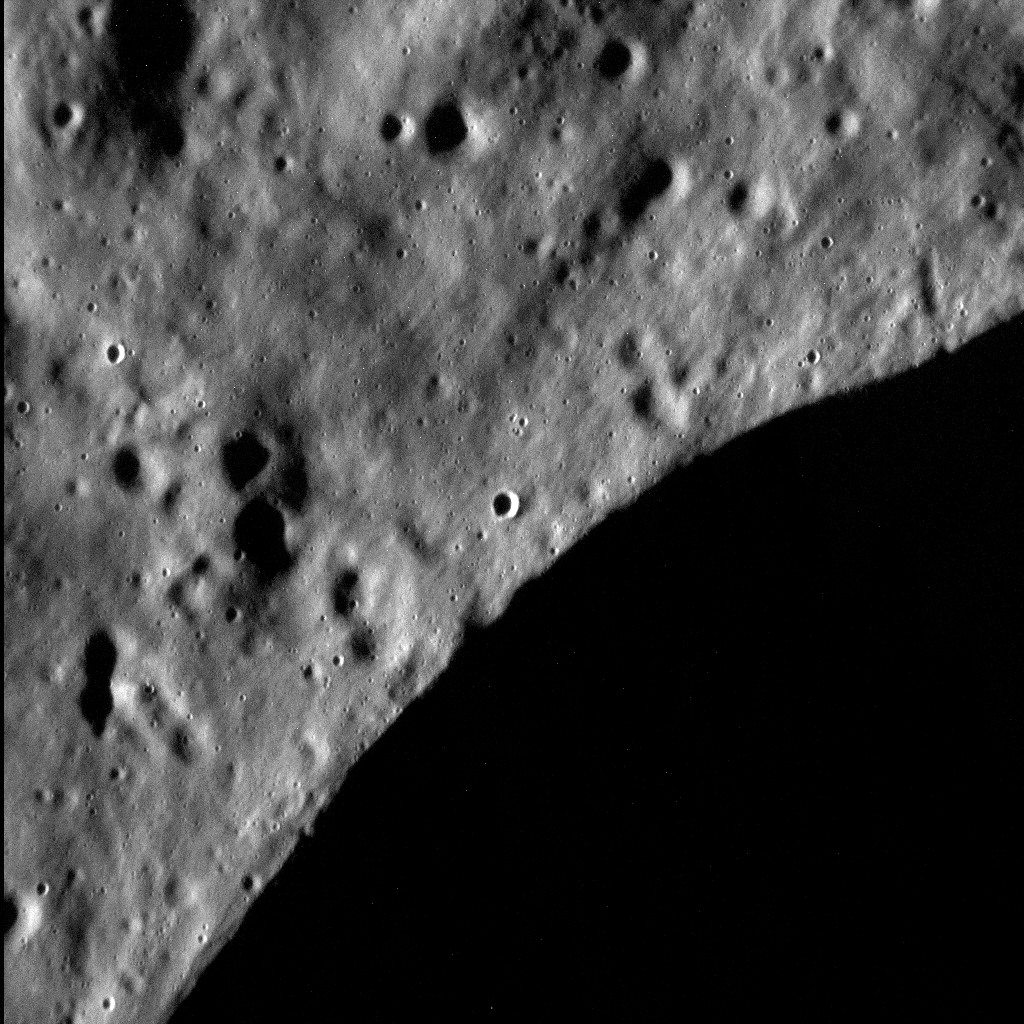

Edge of Darkness

The rim and shadowed wall of a nondescript crater 25 km (approx. 16 mi.) in diameter, situated within the volcanically infilled Mendelssohn basin may not seem like much to write home about. But when viewed at a resolution of about 9 meters (30 ft.) per pixel, we get a much better understanding of the nature of Mercury’s surface. At this resolution, we can see the ever-smaller impact craters that pepper the landscape, as well as a subtle, mottled texture that pervades the surface. We have seen Mercury at even higher resolutions, and such images provide important insights into the geological character of the innermost planet.

This image was acquired as a high-resolution targeted observation. Targeted observations are images of a small area on Mercury’s surface at resolutions much higher than the 200-meter/pixel morphology base map. It is not possible to cover all of Mercury’s surface at this high resolution, but typically several areas of high scientific interest are imaged in this mode each week.

Date acquired: October 21, 2014
Image Mission Elapsed Time (MET): 56195973
Image ID: 7284273
Instrument: Narrow Angle Camera (NAC) of the Mercury Dual Imaging System (MDIS)
Center Latitude: 71.5°
Center Longitude: 105.1°E
Resolution: 9 meters/pixel
Scale: The left-to-right field of view in this image is about 8.7 km (5.4 mi.) across
Incidence Angle: 85.1°
Emission Angle: 20.4°
Phase Angle: 105.5°
North is down in this image.

The MESSENGER spacecraft is the first ever to orbit the planet Mercury, and the spacecraft’s seven scientific instruments and radio science investigation are unraveling the history and evolution of the Solar System’s innermost planet. During the first two years of orbital operations, MESSENGER acquired over 150,000 images and extensive other data sets. MESSENGER is capable of continuing orbital operations until early 2015.

For information regarding the use of images, see the MESSENGER image use policy.

Credit: NASA/Johns Hopkins University Applied Physics Laboratory/Carnegie Institution of Washington